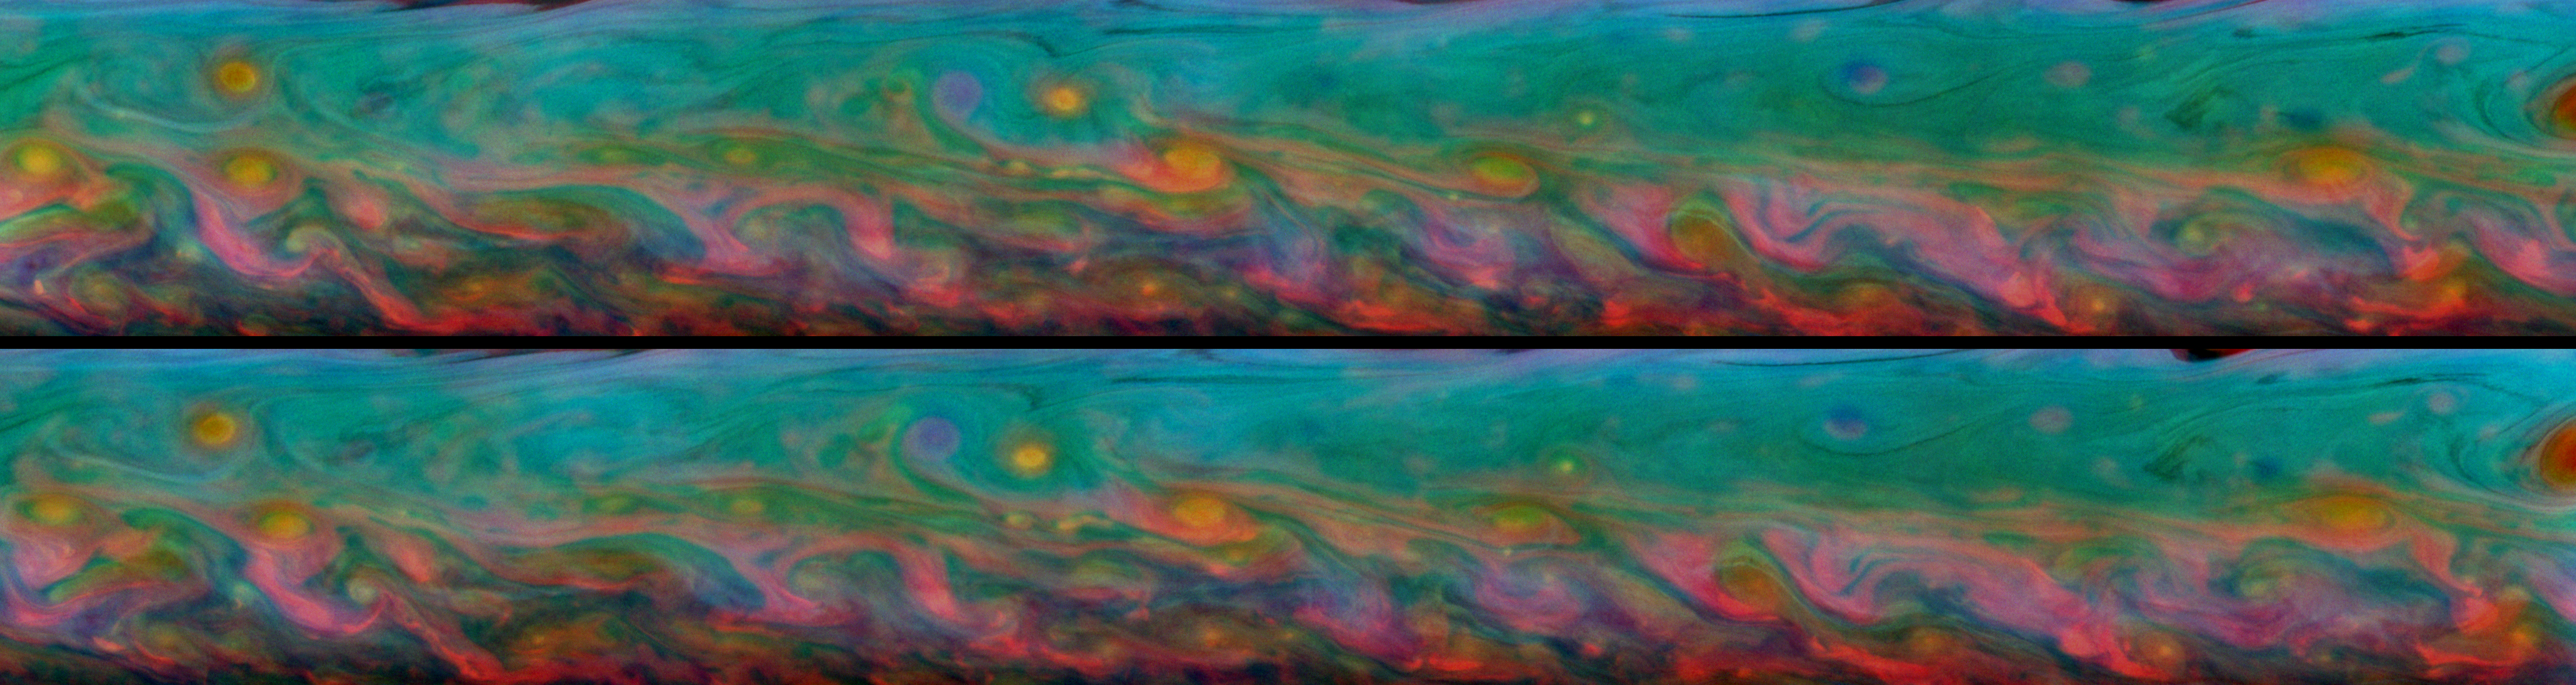

Kaleidoscopic Rainbows

Two-Frame Animation

With kaleidoscopic forms and hues, these two false-color views from NASA’s Cassini spacecraft show the patterns that come and go in the course of one Saturn day within the huge storm in the planet’s northern hemisphere.

Taken about 11 hours — or one Saturn day — apart, these mosaics consist of 60 images each. The top mosaic was taken on Aug. 17, 2011, while the bottom mosaic was captured on Aug. 18, 2011. Each of the two batches of images was taken over the course of about 3 hours.

A two-frame animation is also included here, scaled down from the full-size mosaics. The animation switches back and forth between the two mosaics allowing comparisons of the subtly changing cloud details. Several features in the more southern part of the storm can be seen moving to the right, or east, while several features in the more northern part of the storm can be seen moving to the left, or west.

Cassini scientists study the fine details contained in these mosaics to learn about wind speeds and cloud depths in the storm. For example, a red curlicue that indicates a deep cloud present when the top mosaic was captured may not appear at all or may have moved to a different location in the bottom mosaic taken 11 hours later.

See PIA14903 for similar, false-color mosaics captured in February 2011.

These views look at a more southerly latitude on Saturn than the earlier mosaics in PIA14903, and these views are better centered on the storm. Whereas those earlier false-color mosaics appear more blue-green because they show more of the area surrounding the storm, these false-color mosaics show the many colors of the storm itself.

These mosaics cover an area ranging from about 22.6 degrees north latitude to 37.8 degrees north latitude. The views stretch from about 43.7 degrees west longitude on the left to 298.9 degrees west longitude on the right, passing through 360/0 degrees west longitude.

See PIA14905 to learn more about the development of this storm.

The images were taken with the Cassini spacecraft narrow-angle camera using a combination of spectral filters sensitive to wavelengths of near-infrared light. The images filtered at 889 nanometers are projected as blue. The images filtered at 727 nanometers are projected as green, and images filtered at 750 nanometers are projected as red.

The views were acquired at a distance of approximately 1.4 million miles (2.2 million kilometers) from Saturn and at a sun-Saturn-spacecraft angle (phase angle) of 62 degrees. Both the top and bottom images are simple cylindrical map projections, defined such that a square pixel subtends equal intervals of latitude and longitude. At higher latitudes, the pixel size in the north-south direction remains the same, but the pixel size (in terms of physical extent on the planet) in the east-west direction becomes smaller. The pixel size is set at the equator, where the distances along the sides are equal. The images have a pixel size of 11 miles (18 kilometers) at the equator.

The Cassini-Huygens mission is a cooperative project of NASA, the European Space Agency and the Italian Space Agency. NASA’s Jet Propulsion Laboratory, a division of the California Institute of Technology in Pasadena manages the mission for NASA’s Science Mission Directorate, Washington. The Cassini orbiter and its two onboard cameras were designed, developed and assembled at JPL. The imaging team is based at the Space Science Institute, Boulder, Colo.

Credit: NASA/JPL-Caltech/Space Science Institute